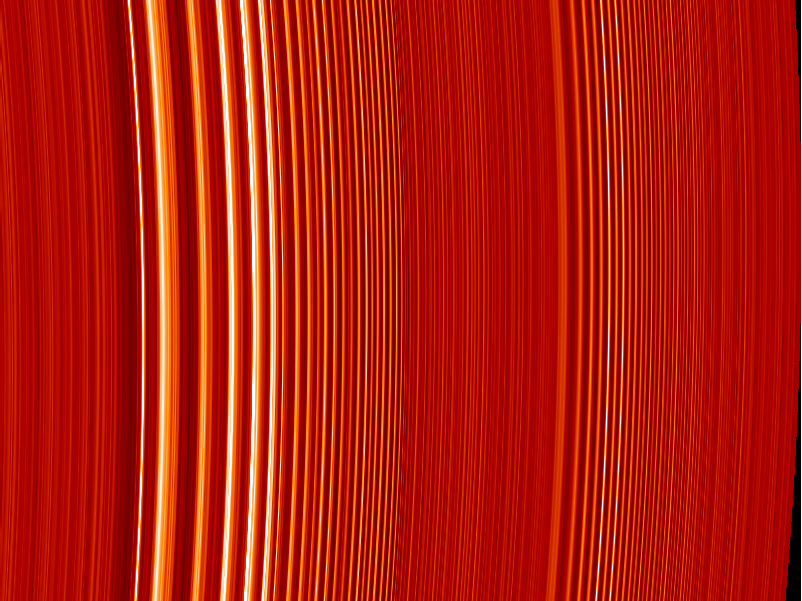

Catching Saturn’s Ring Waves

This false color image of two density waves in Saturn’s A ring was made from the stellar occultation observed by Cassini’s ultraviolet imaging spectrograph when the spacecraft was 6.3 million kilometers (4 million miles) from Saturn.

Bright areas indicate the denser regions of the rings. The bright bands in the left part of the image are the “peaks” of a density wave caused by gravitational stirring of the rings by Saturn’s moon, Janus. A smaller density wave in the right half of the image is produced by the moon Pandora. The ultraviolet imaging spectrograph observed the brightness of the star Xi Ceti as the rings passed in front of it, and the flickering of the starlight was converted into the ring density depicted by the image. The image represents a distance of about 724 kilometers (450 miles), and the smallest features are about one-half mile across.

The Cassini-Huygens mission is a cooperative project of NASA, the European Space Agency and the Italian Space Agency. The Jet Propulsion Laboratory, a division of the California Institute of Technology in Pasadena, manages the Cassini-Huygens mission for NASA’s Science Mission Directorate, Washington, D.C. The Cassini orbiter was designed, developed and assembled at JPL. The ultraviolet imaging spectrograph was built at, and the team is based at the University of Colorado, Boulder.

Credit: NASA/JPL/University of Colorado at Boulder